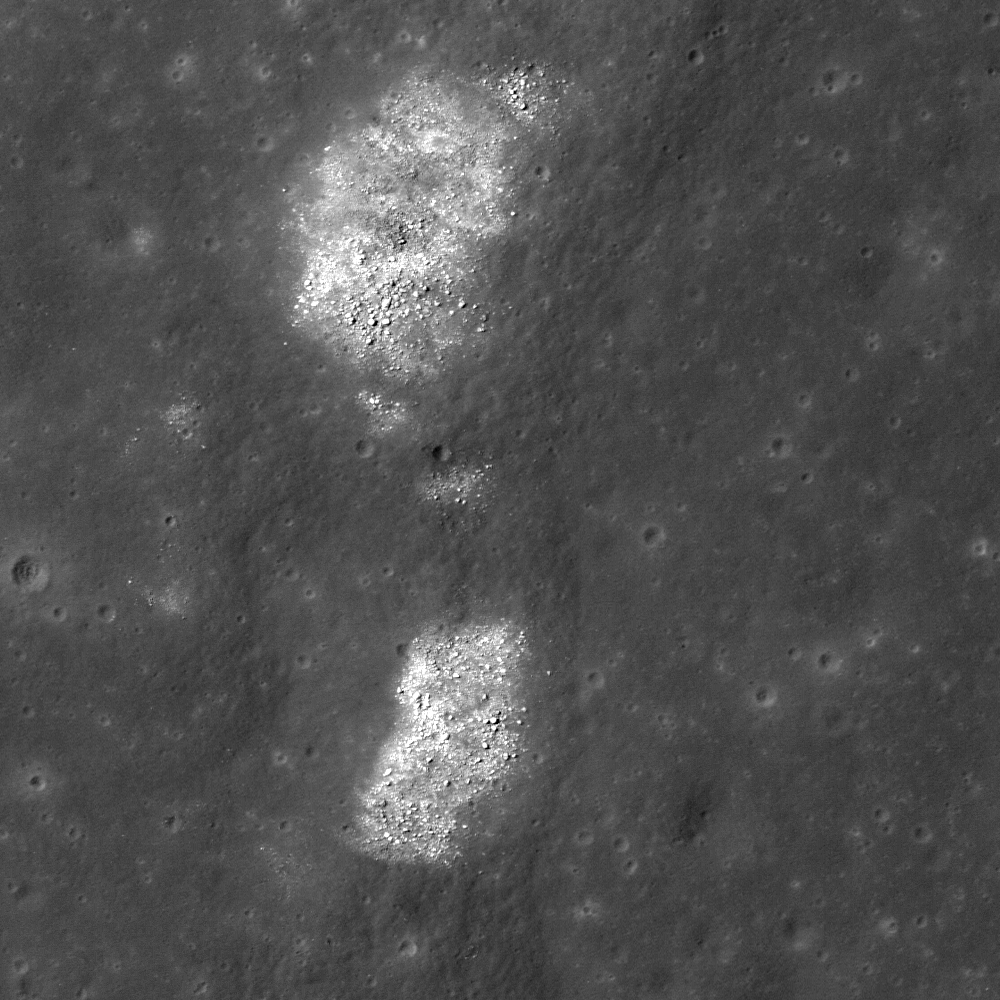

Bright Ridge near Mons Hansteen

Portion of wrinkle ridge extending from Mons Hansteen to the northeast. Illumination is from left, incidence angle is 26°, image width is 550 meters.

In two areas of the image high reflectance boulders are on the top of the ridge. The sinuous line to the right of these boulder clusters is the eastern edge of the wrinkle ridge.

NASA’s Goddard Space Flight Center built and manages the mission for the Exploration Systems Mission Directorate at NASA Headquarters in Washington. The Lunar Reconnaissance Orbiter Camera was designed to acquire data for landing site certification and to conduct polar illumination studies and global mapping. Operated by Arizona State University, LROC consists of a pair of narrow-angle cameras (NAC) and a single wide-angle camera (WAC). The mission is expected to return over 70 terabytes of image data.

Credit: NASA/GSFC/Arizona State University